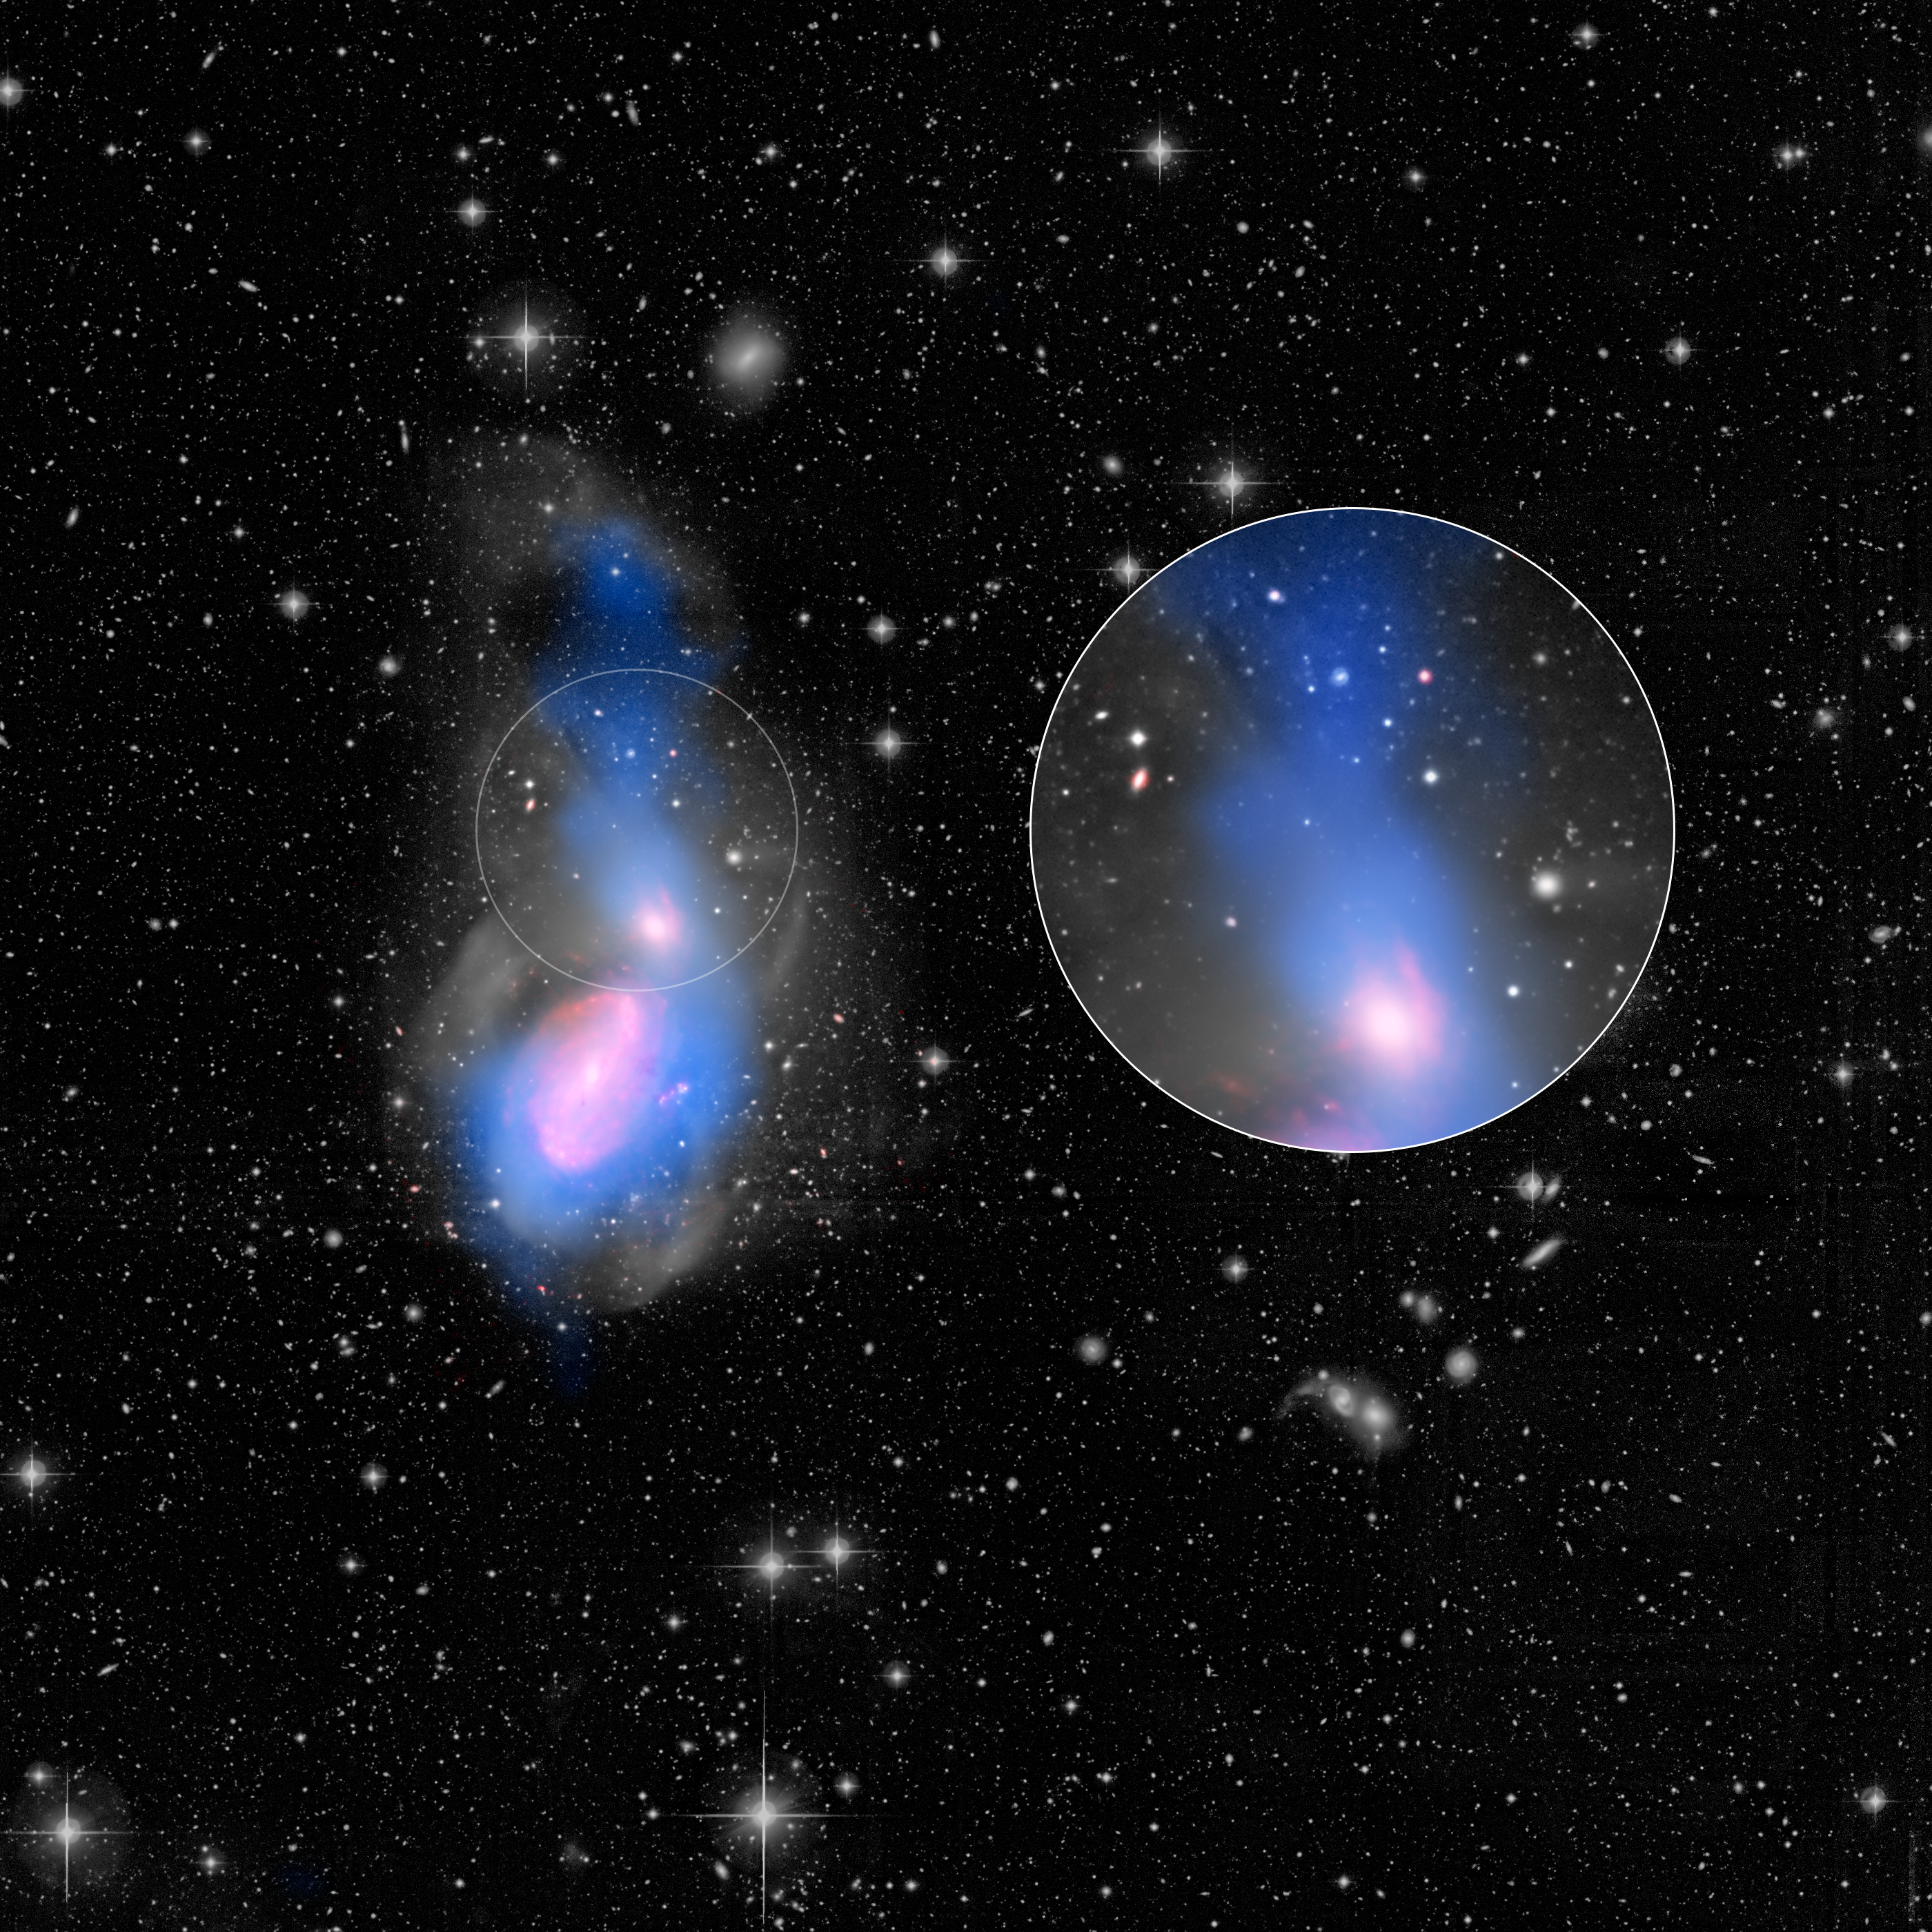

A Flood of Gas Annotated

A new feature in the evolution of galaxies has been captured in this image of galactic interactions. The two galaxies seen here -- NGC 3226 at the top (and in call-out to right), NGC 3227 at the bottom -- are awash in the remains of a departed third galaxy, cannibalized by the gravity of the surviving galaxies. The surge of warm gas flowing into NGC 3226, seen as a blue filament, appears to be shutting down this galaxy's star formation, disrupting the cool gas needed to make fresh stars.

The findings come courtesy of the European Space Agency's Herschel space observatory, in which NASA played a key role, and NASA's Spitzer and Hubble space telescopes.

Adding material to galaxies often rejuvenates them, triggering new rounds of star birth as gas and dust gel together. Yet data from the three telescopes all indicate that NGC 3226 has a very low rate of star formation.

In this instance, material falling into NGC 3226 is heating up as it collides with other galactic gas and dust, quenching star formation instead of fueling it. As this warm gas chills out in the future, though, NGC 3226 should get a second wind in its stalled-out production of new stars.

The gray scale in this image shows optical starlight captured by the MegaCam instrument at the Canada France Hawaii Telescope (CFHT) telescope on Mauna Kea in Hawaii, and reveals loops of stars flung about by the galactic cannibalism. The blue color represents cool hydrogen gas seen in radio waves by the Very Large Array near Socorro, New Mexico. The big plume of gas above NGC 3226 is being drawn into the galaxy by its gravity. The red color shows infrared light emissions, captured by Spitzer, from warm gas and dust at the tip of the plume's infalling stream of material into NGC 3226, as well as from features within NGC 3227.

Other Spitzer observations reveal a disk of warm molecular gas at the core of NGC 3226, fed by the plume. Herschel observations, not shown in the image, were used to create a galactic star-formation model, which confirms NGC 3226's very low star-formation rate.

The interacting galaxies are located 49 million light-years away in the constellation Leo.

Visible starlight at wavelengths of 550 to 700 nanometers is shown in gray scale. The infrared glow of dust at 8 microns, as seen by Spitzer, is displayed in red, while the radio glow of hydrogen gas at 21 centimeters, from the VLA, is shown in blue.

Credit: NASA/CFHT/NRAO/JPL-Caltech/Duc/Cuillandre